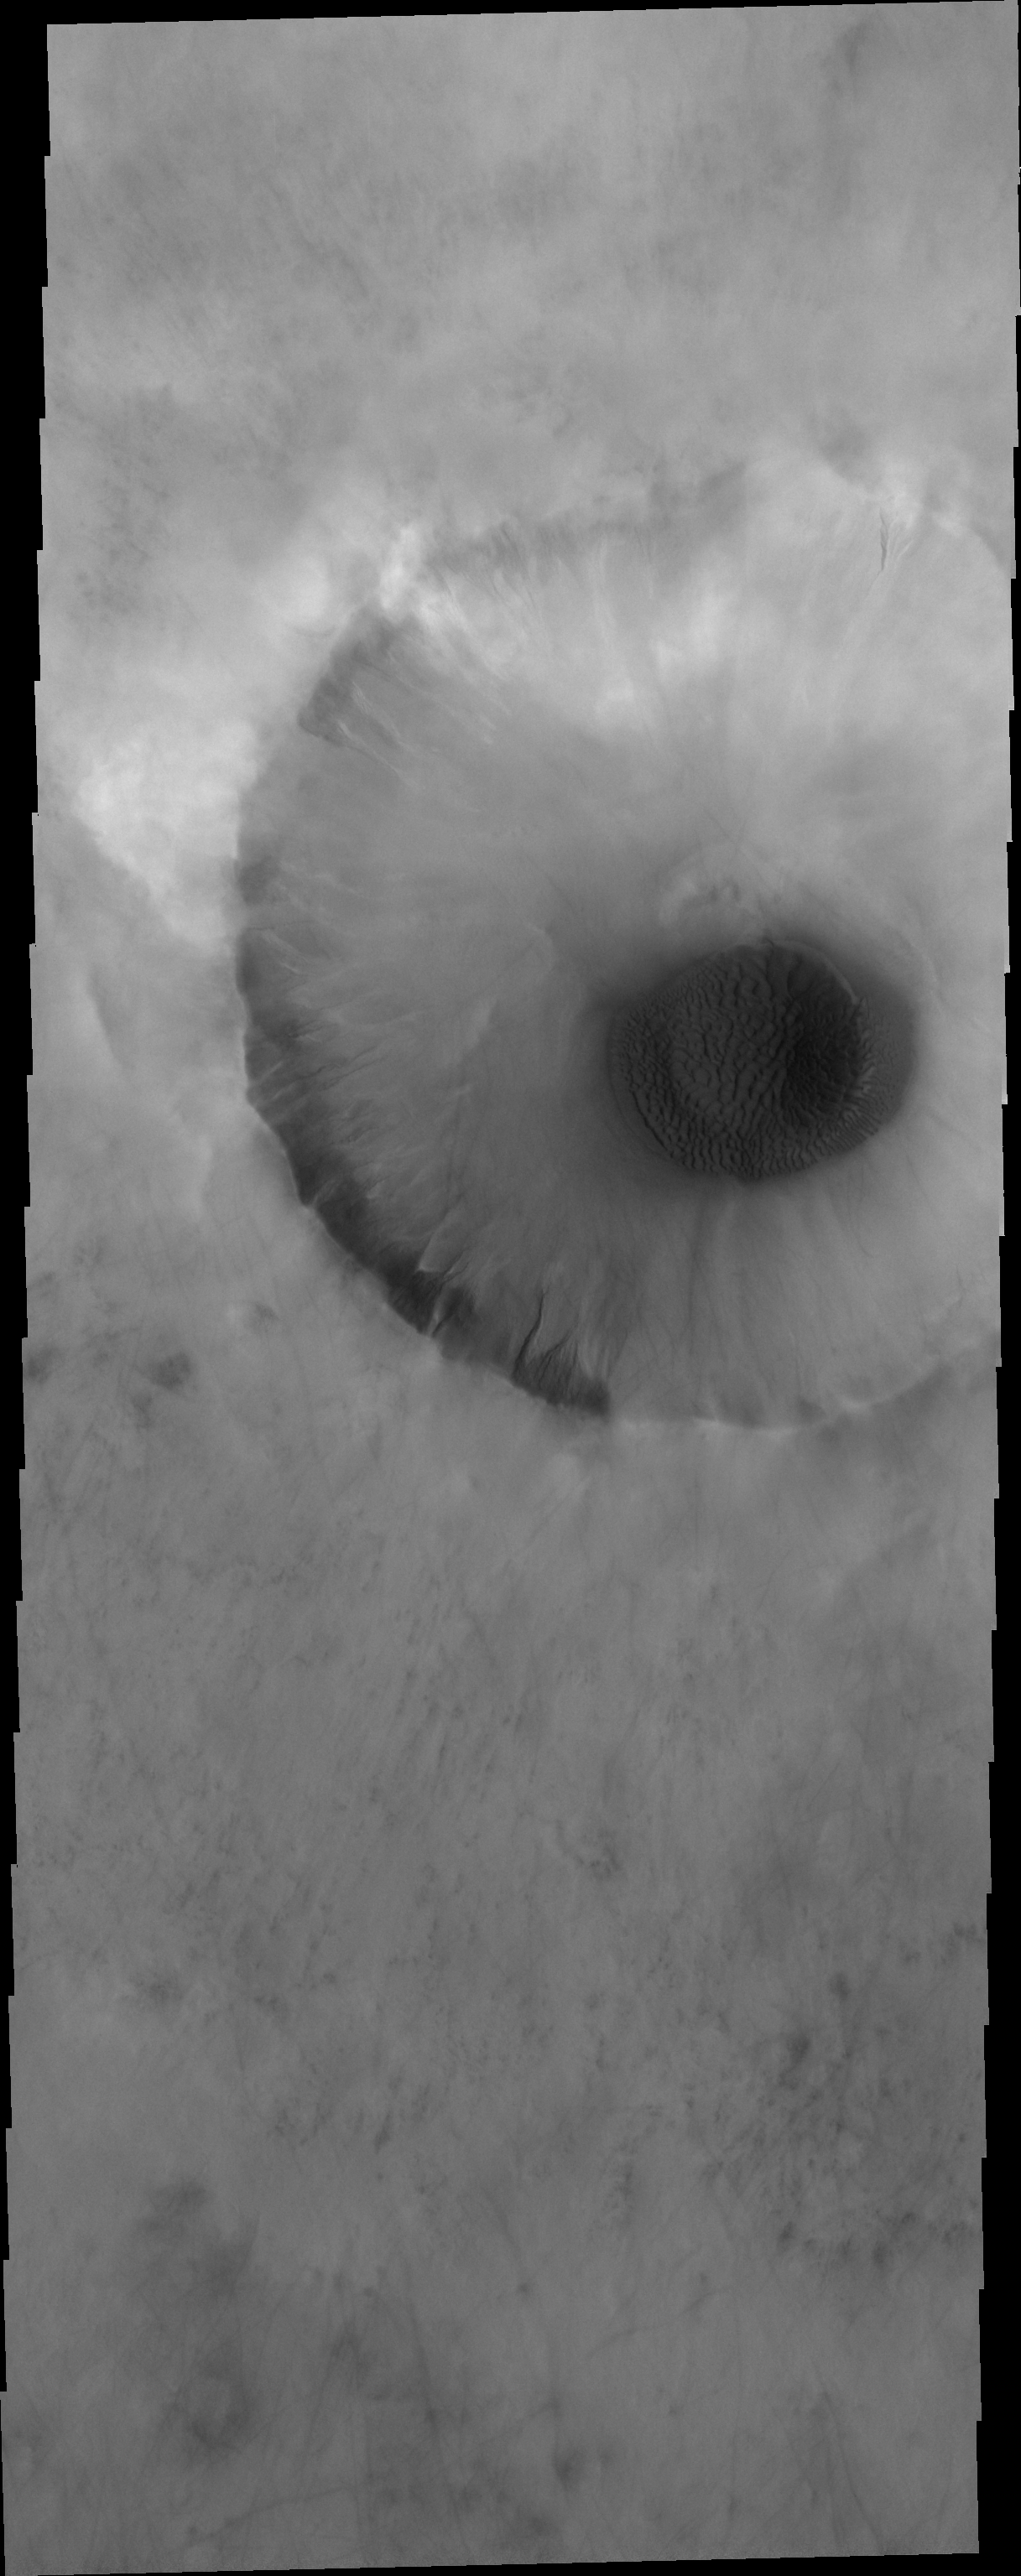

Sand Sheet

The floor of this unnamed crater in the northern lowlands is partial filled by a sand sheet with surface dune forms.

Credit: NASA/JPL-Caltech/ASU